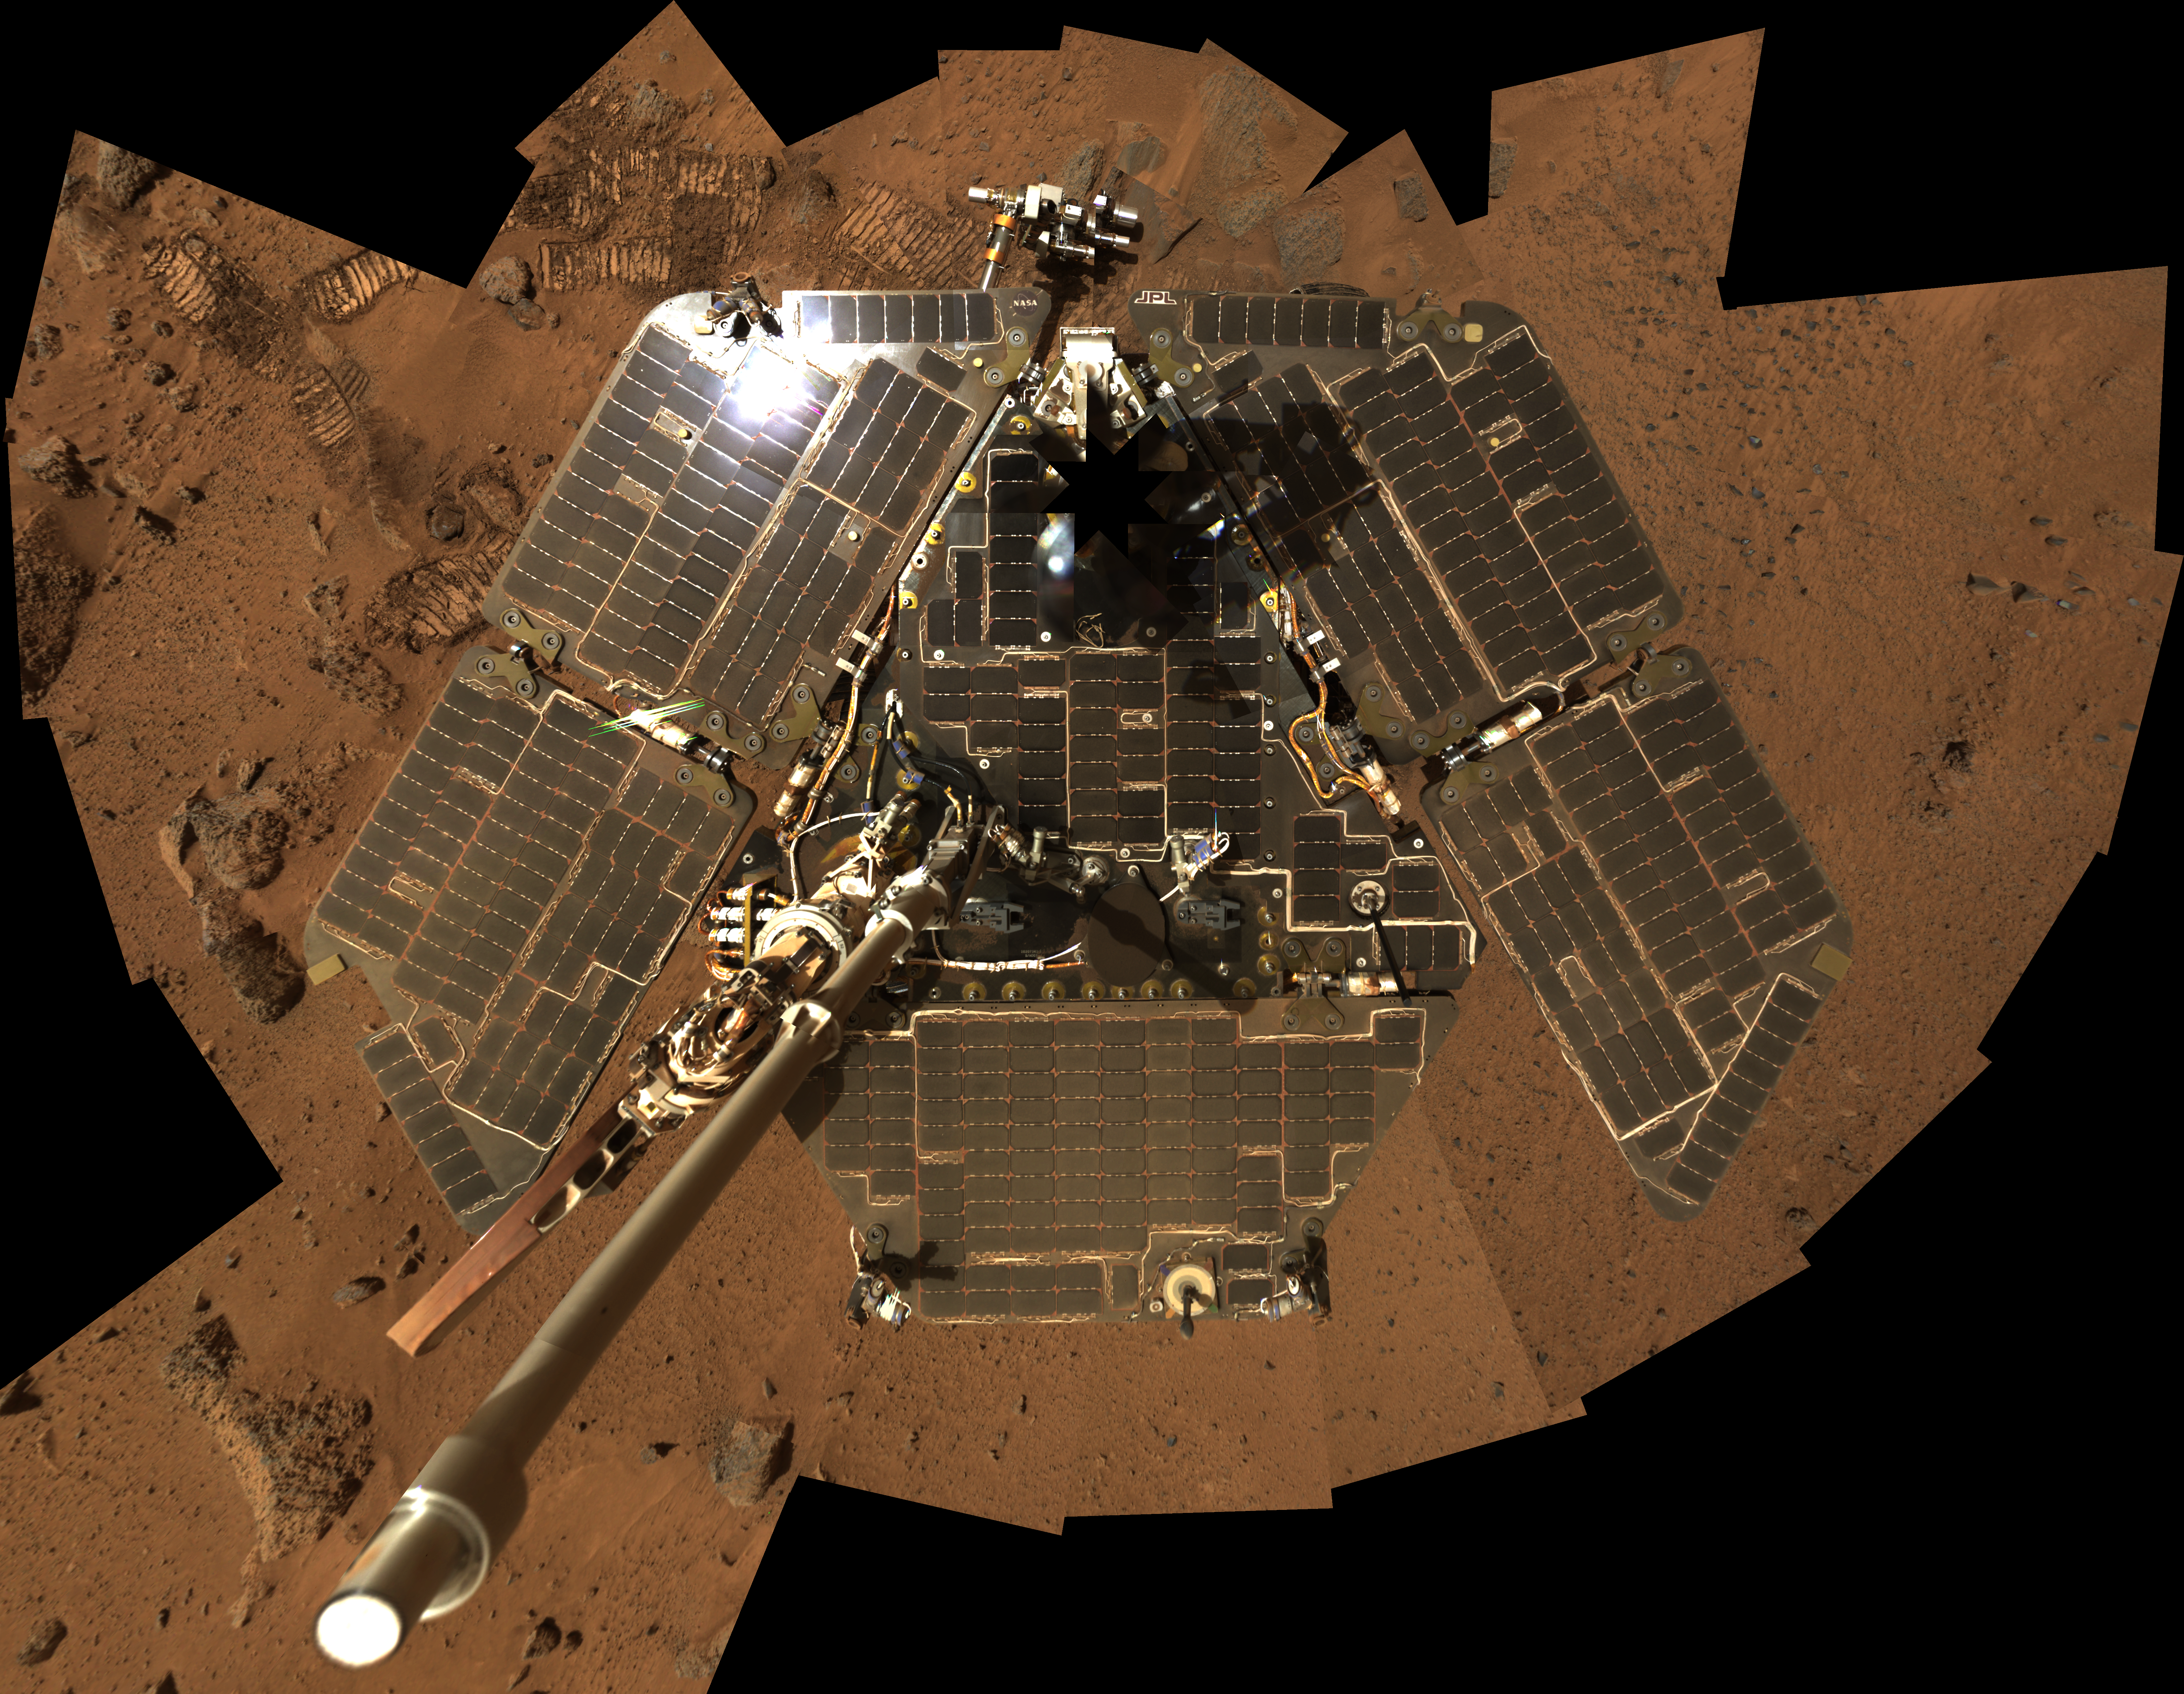

Still Shining After All This Time (Vertical)

The most recent self-portrait of NASA’s Mars Exploration Rover Spirit shows the solar panels still gleaming in the Martian sunlight and carrying only a thin veneer of dust two years after the rover landed and began exploring the red planet. Spirit’s panoramic camera took this mosaic of images on the 586th sol, or Martian day, of exploration (Aug. 27, 2005), as part of a mammoth undertaking that resulted in the largest panorama ever acquired by Spirit ( http://marsrovers.jpl.nasa.gov/gallery/press/spirit/20051205a.html; PIA03610). This image is a subset of that panorama, showing just the rover. The vertical projection used here produces the best view of the rover deck itself, though it distorts the ground and antennas somewhat.

This image is an approximate true-color rendering that combines images taken through the camera’s 600-nanometer, 530-nanometer and 480-nanometer filters.

Credit: NASA/JPL-Caltech/Cornell